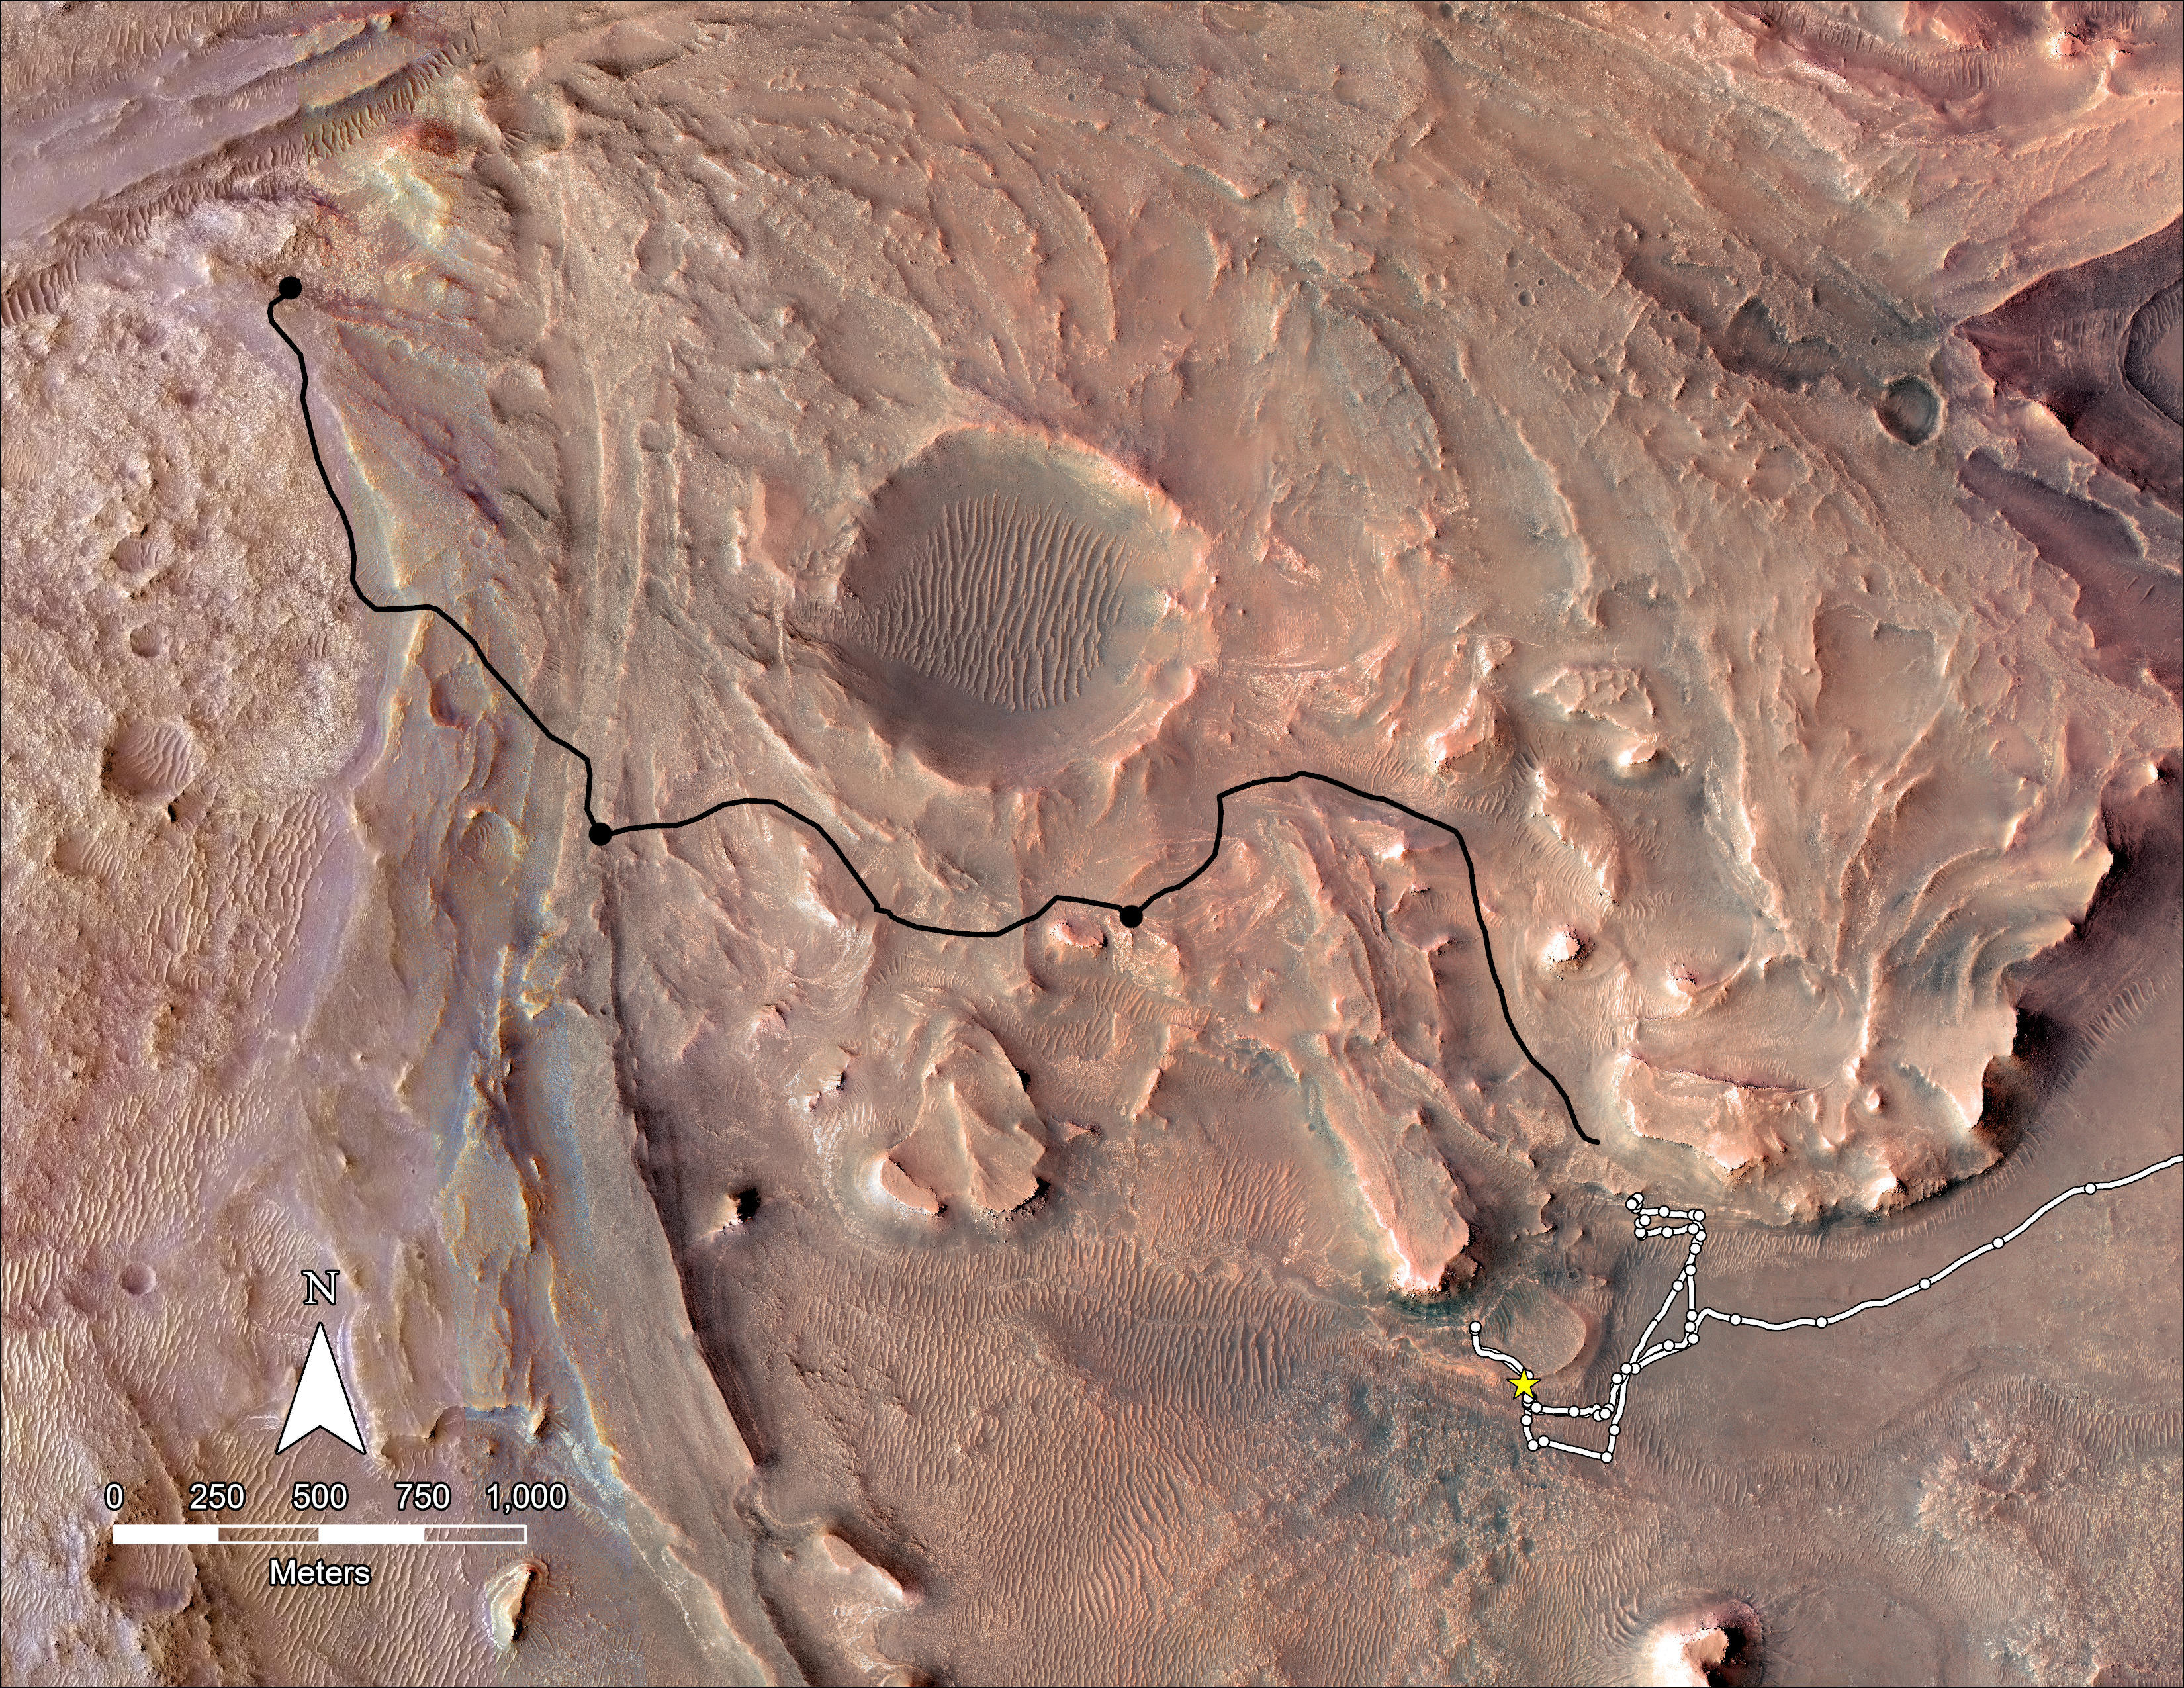

Map of Perseverance’s Delta Top Campaign

This map shows the planned route NASA’s Perseverance Mars rover will take across the top of Jezero Crater’s delta in 2023. The rover’s planned route is in black, with black dots representing notional waypoints for science or sampling along the way, while the ground it already covered is in white.

A key objective for Perseverance’s mission on Mars is astrobiology, including the search for signs of ancient microbial life. The rover will characterize the planet’s geology and past climate, pave the way for human exploration of the Red Planet, and be the first mission to collect and cache Martian rock and regolith (broken rock and dust).

Subsequent NASA missions, in cooperation with ESA (European Space Agency), would send spacecraft to Mars to collect these sealed samples from the surface and return them to Earth for in-depth analysis.

The Mars 2020 Perseverance mission is part of NASA’s Moon to Mars exploration approach, which includes Artemis missions to the Moon that will help prepare for human exploration of the Red Planet.

NASA’s Jet Propulsion Laboratory, which is managed for the agency by Caltech in Pasadena, California, built and manages operations of the Perseverance rover.

Credit: NASA/JPL-Caltech